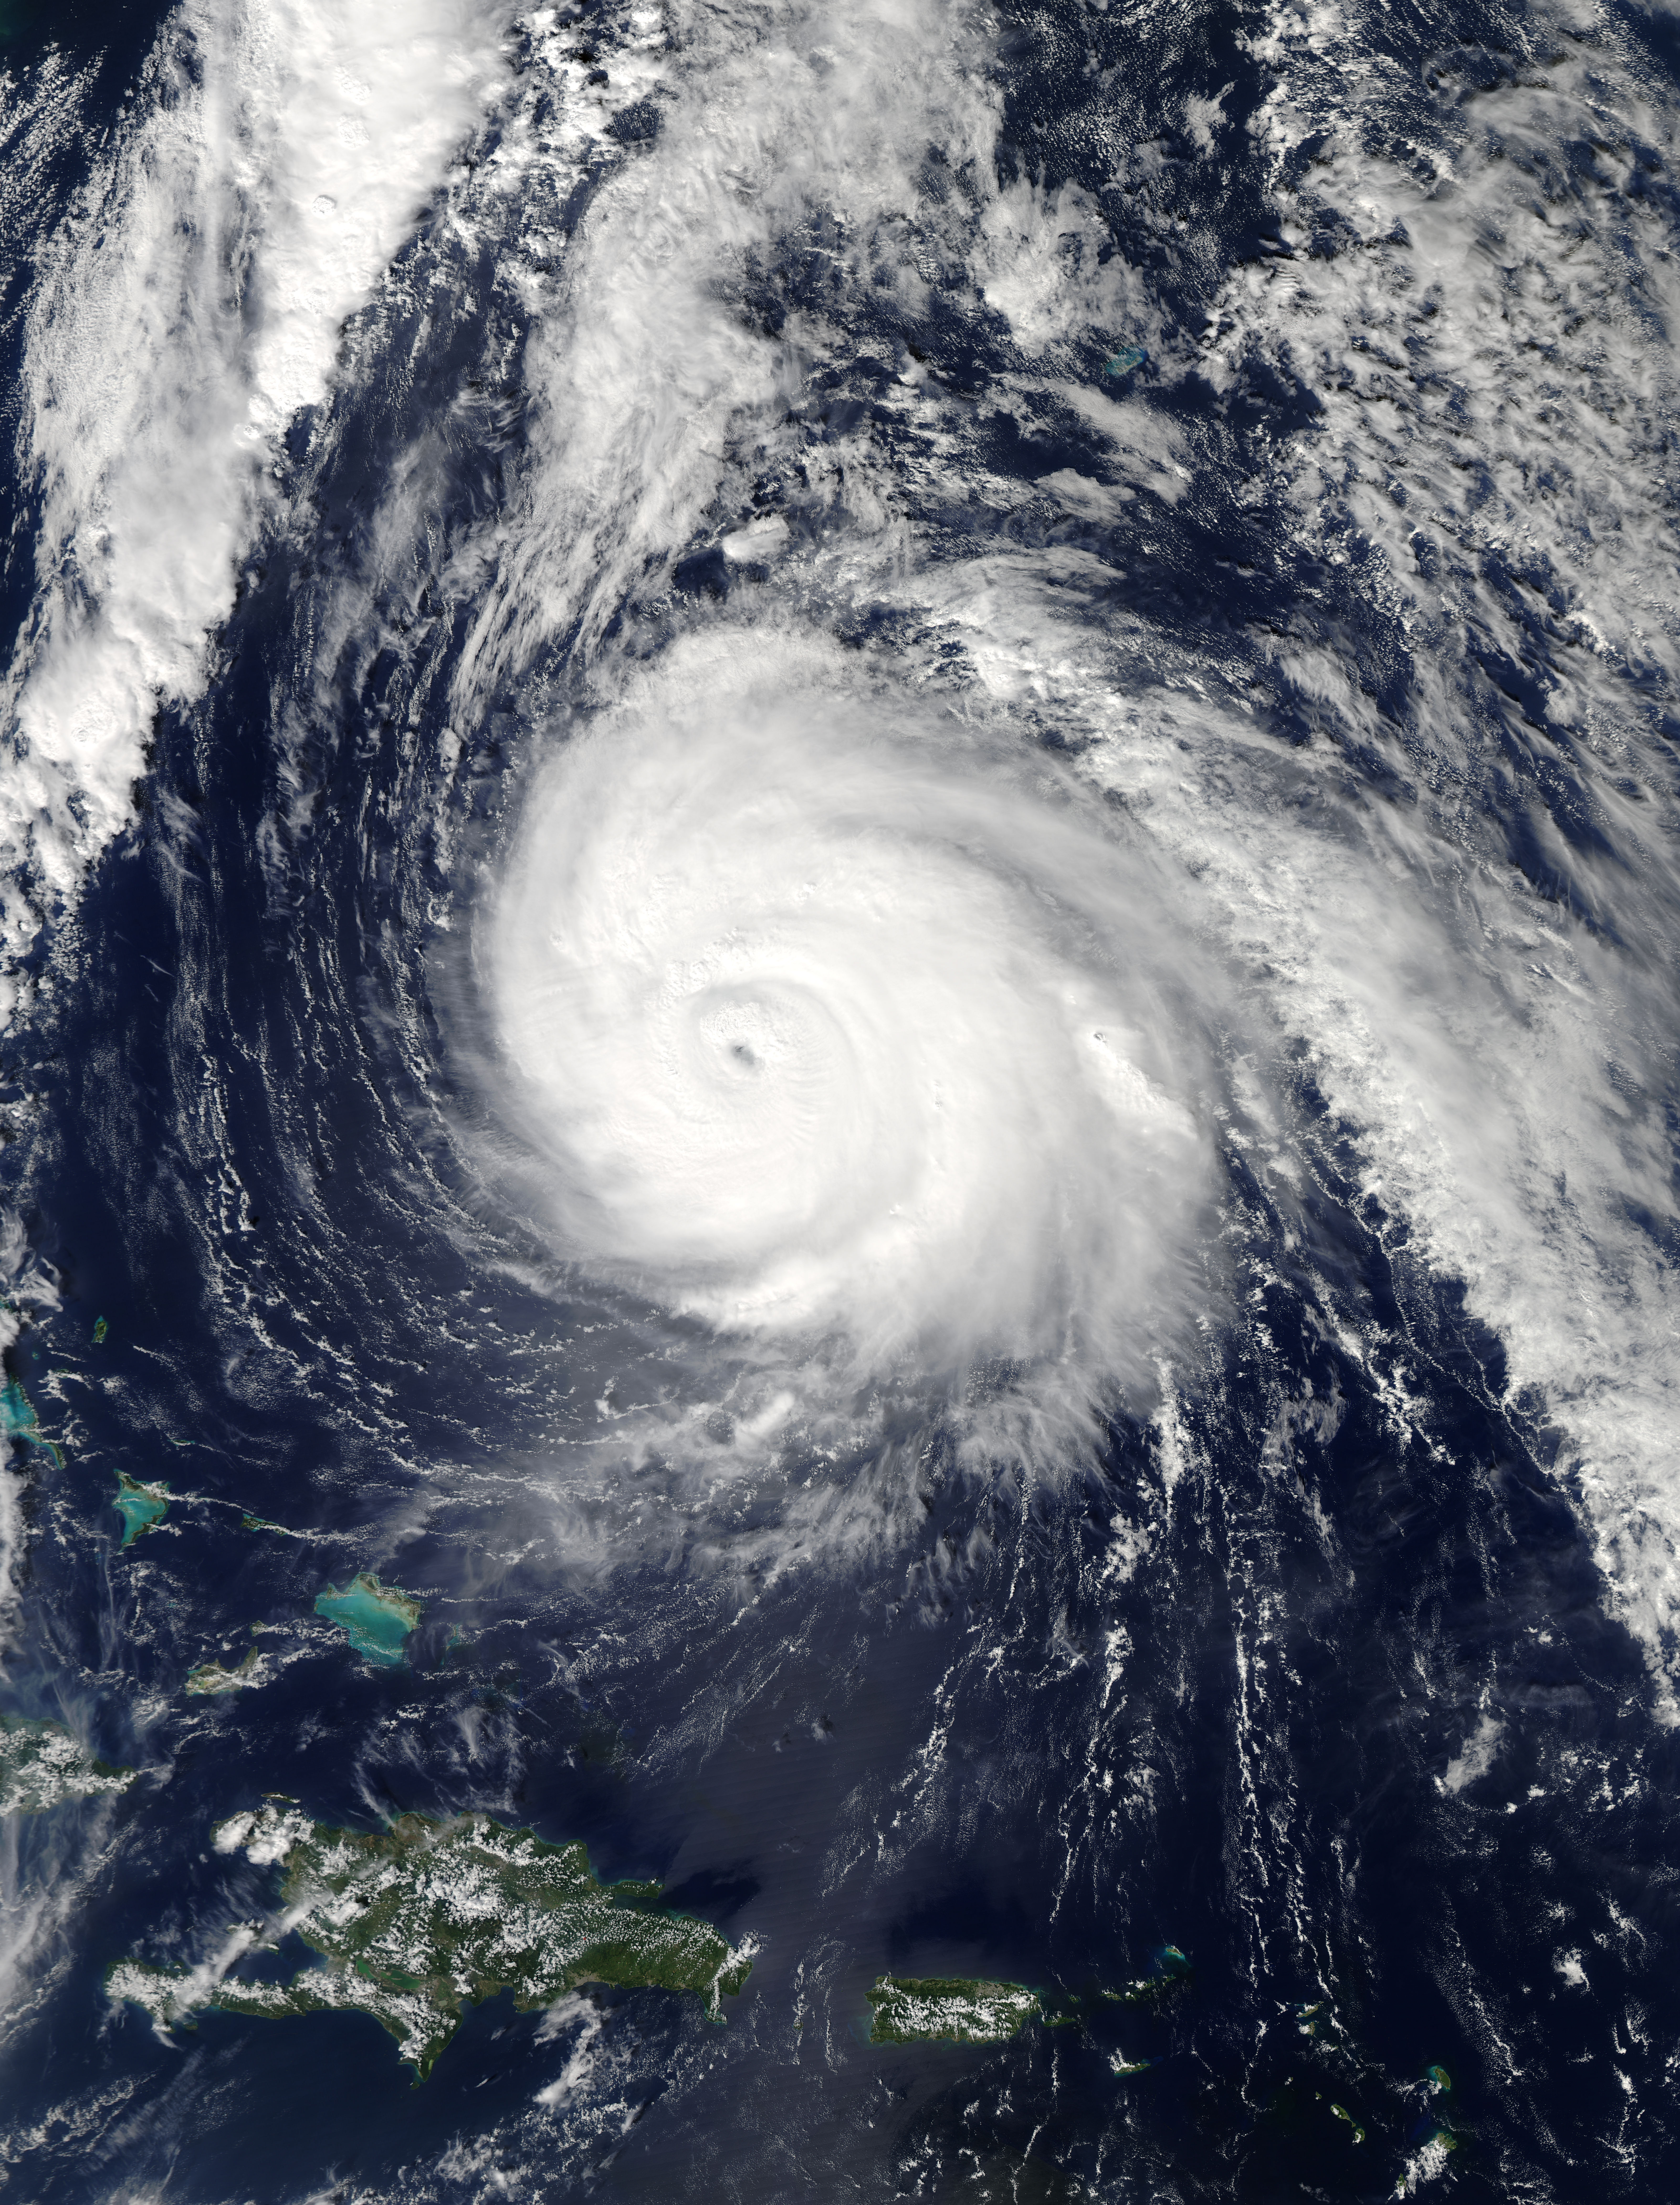

Hurricane Gonzalo in the Atlantic Ocean

On Oct. 16 at 17:45 UTC NASA's Terra satellite captured this image of Hurricane Gonzalo in the Atlantic Ocean. NASA's Terra satellite saw thunderstorms wrapped tightly around the center with large bands of thunderstorms wrapping into it. NOAA's GOES-East satellite provided and "eye-opening" view of Gonzalo, still a Category 4 hurricane on Oct. 16. A hurricane warning is in effect for Bermuda and that means that hurricane conditions are expected within the warning area, meaning the entire island.

Credit: NASA Goddard MODIS Rapid Response Team-- NASA and NOAA satellites have been providing continuous coverage of Hurricane Gonzalo as it moves toward Bermuda